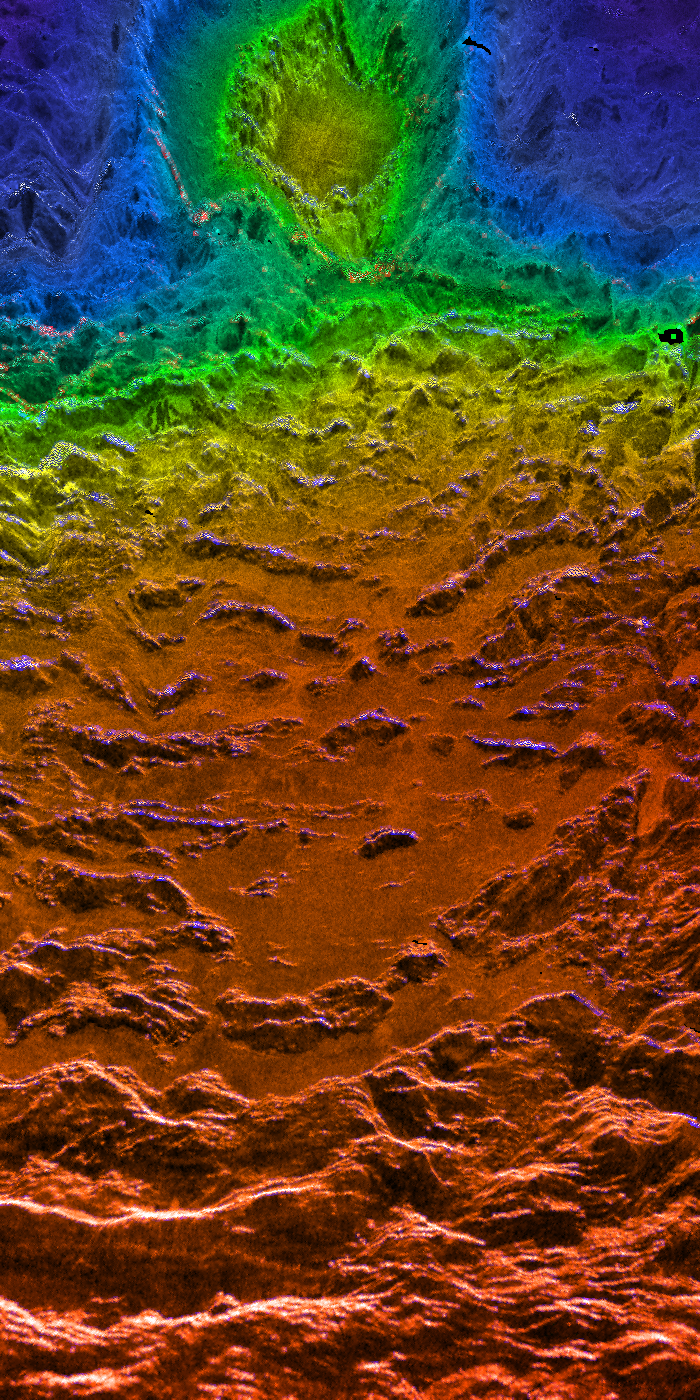

Looking Westward Across the Fortuna Tessera (Left Member of a Synthetic Stereo Pair)

This perspective view of Venus, generated by computer from Magellan data and color-coded with emissivity, is a look westward across the Fortuna Tessera toward the slopes of Maxwell Montes. The tessera terrain of both Fortuna and the slopes of Maxwell is characterized by roughly parallel north-south trending ridges. With a maximum elevation of roughly 11 km above the planetary reference surface (which has a radius of 6051 km), Maxwell is the highest mountain on Venus. The circular feature on the slope of Maxwell is the crater Cleopatra, which has a diameter of approximately 100 km. Before the high-resolution Magellan images were available, Cleopatra was thought to be a volcanic feature because of its mountainous location and the lava flow visible emanating from the crater and flooding the troughs of the foreground terrain. The Magellan images, however, clearly show an ejecta blanket characteristic of an impact origin around Cleopatra. Other Venusian craters have associated outflow features, but these do not resemble the flow from Cleopatra. The difference may be the result of unique target conditions (high elevation, and perhaps high subsurface temperatures if Maxwell is still actively being supported by activity in the interior of Venus), or may simply be the consequence of the formation of the crater on an unusually steep slope. The sides of Maxwell are also characteristically brighter than the lower but otherwise similar foreground terrain because they reflect the microwave signal more efficiently; various hypotheses have been advanced to account for this increased reflectivity and corresponding decreased emissivity (indicated by the blue color). This image is the left member of a synthetic stereo pair; the other image is PIA00316. To view the region in stereo, download the two images, arrange them side by side on the screen or in hardcopy, and view this image with the left eye and the other with the right. For best viewing, use a stereoscope or size the images so that their width is close to the interpupillary distance, about 6.6 cm (2.6 inches). Magellan MIDR quadrangle* containing this image: F-66N012. Image resolution (m): 75. Size of region shown (E-W x N-S, in km): ~300 x 140 at front. Range of emissivities from violet to red: 0.30 — 0.90. Vertical exaggeration: 20. Azimuth of viewpoint (deg clockwise from East): 345. Elevation of viewpoint (km): 300. *Quadrangle name indicates approximate center latitude (N=north, S=south) and center longitude (East). This mosaic is not a standard Magellan product, but was created to provide data for the view seen here.

Credit: NASA/JPL/USGS